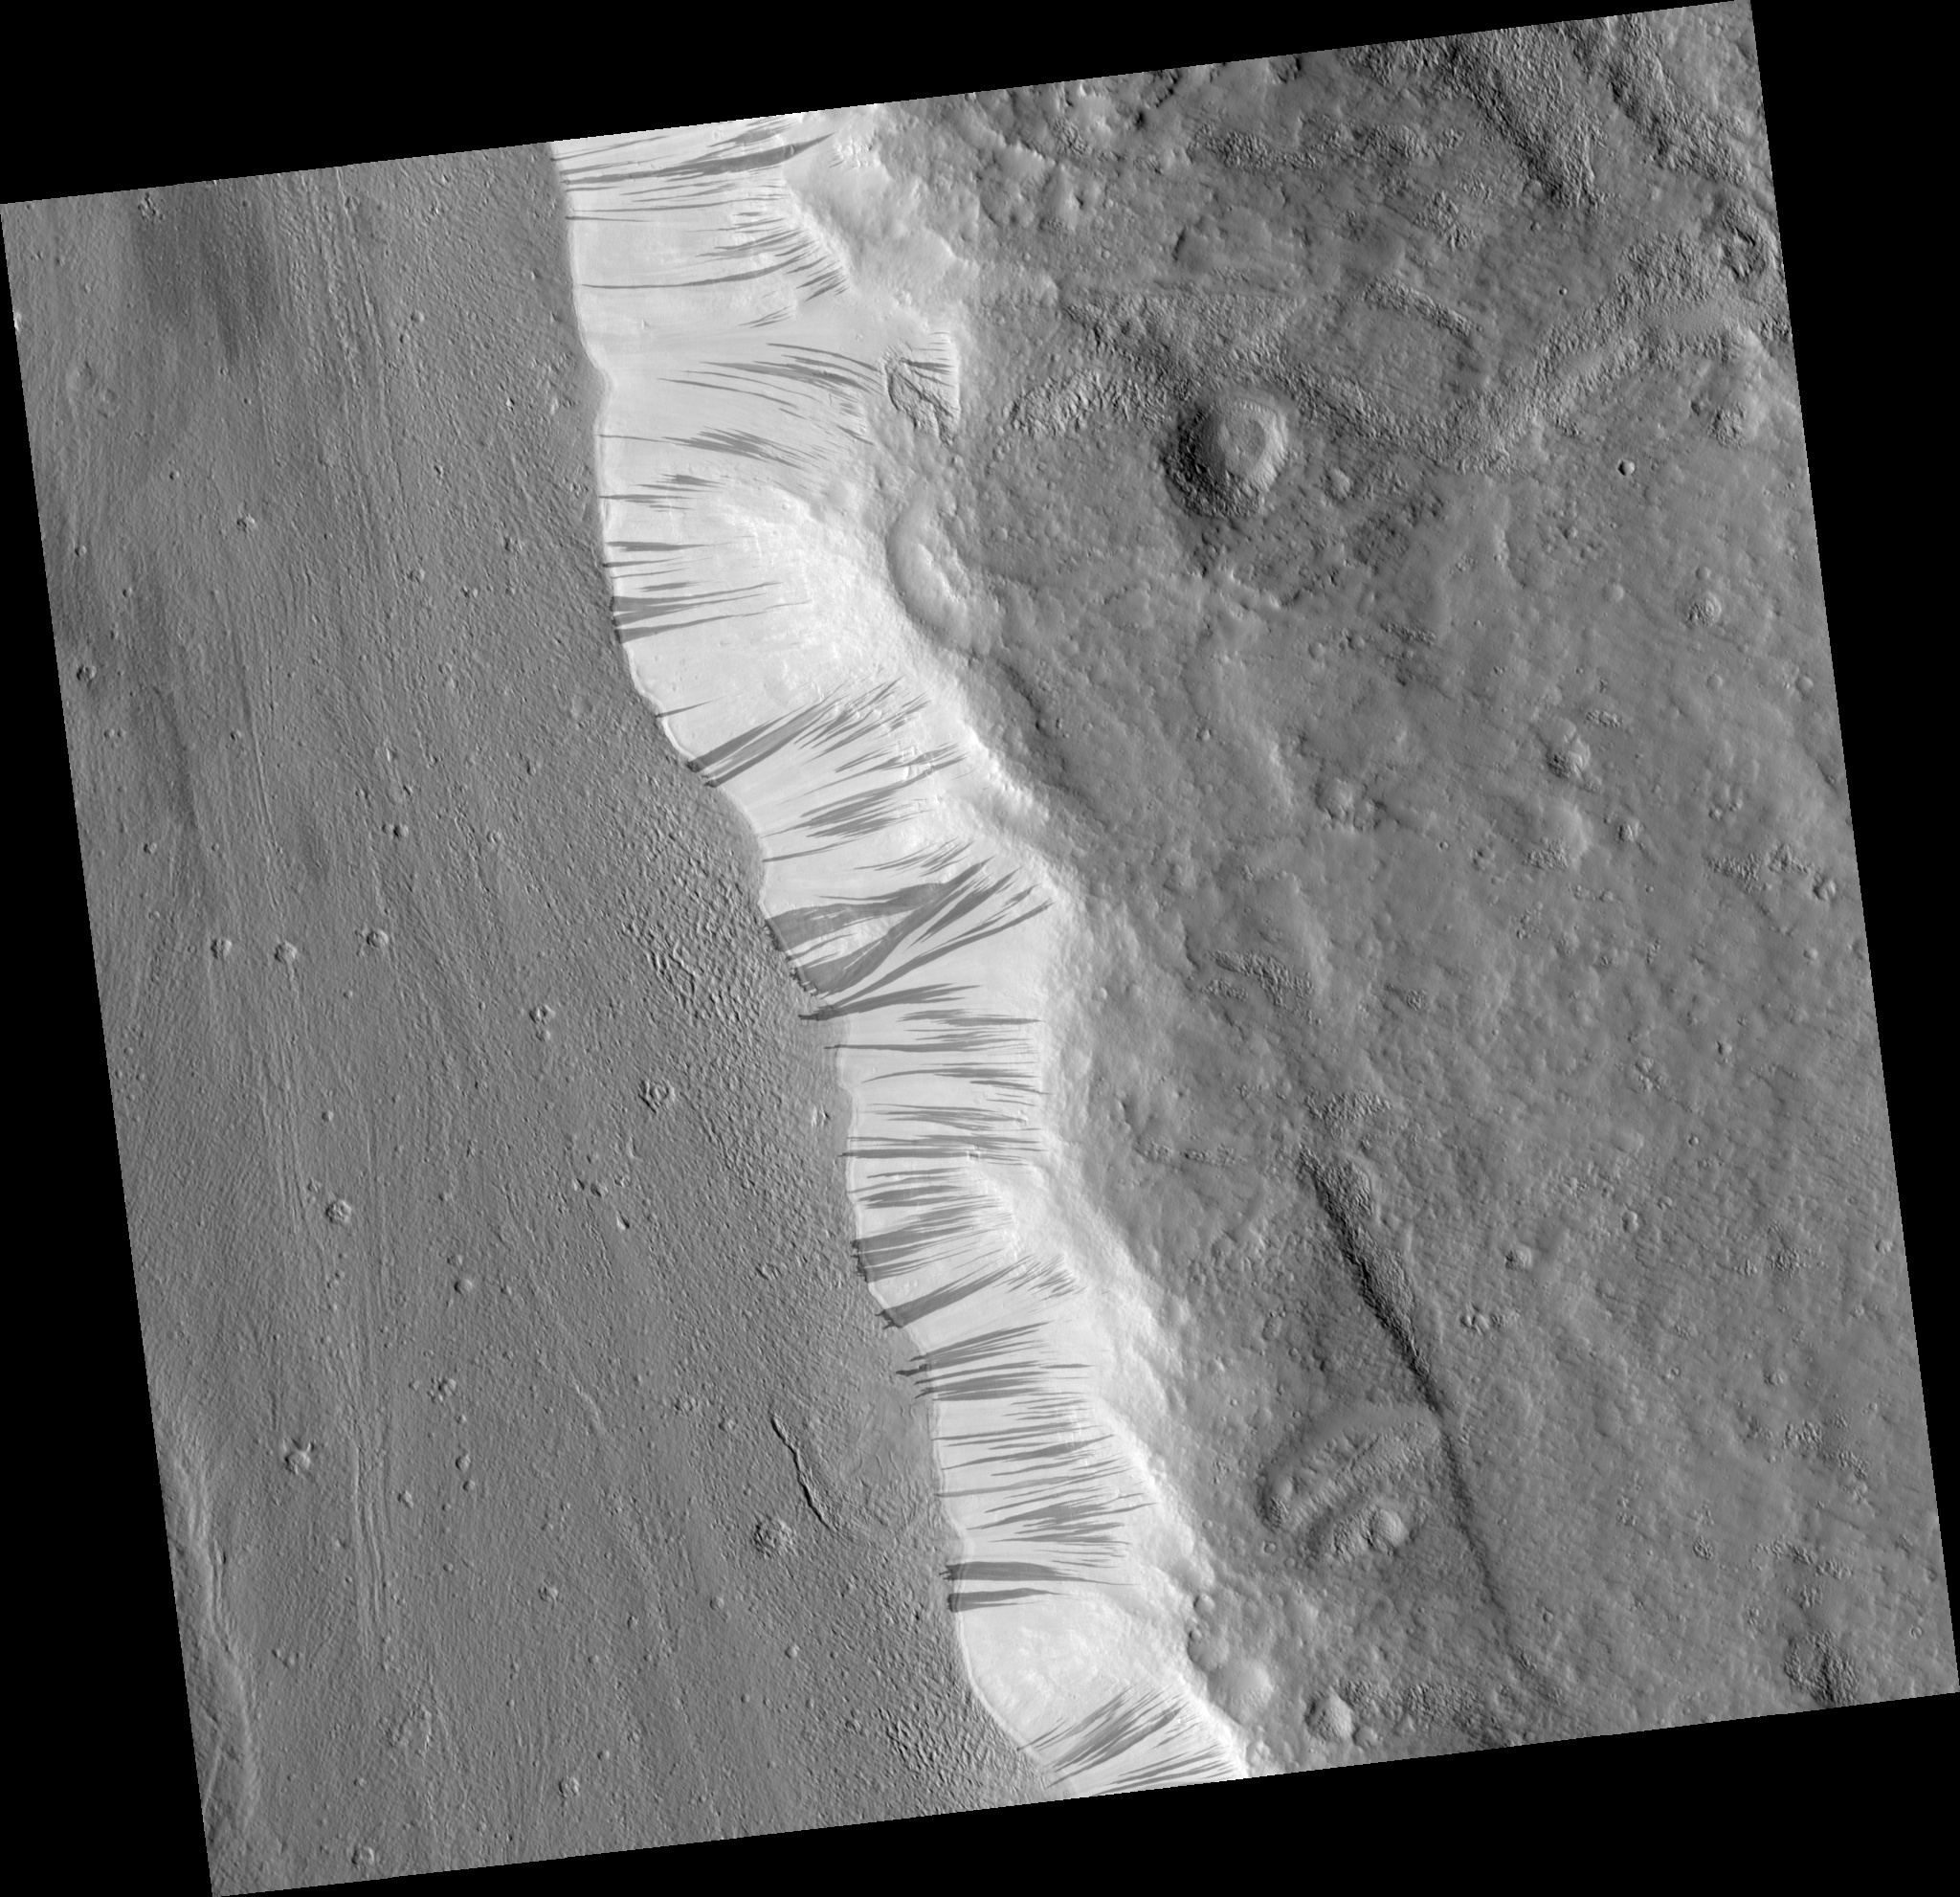

Slope Streaks in Acheron Fossae

This HiRISE Image (PSP_001656_2175) shows a portion of the wall (light-toned material) and floor of a trough in the Acheron Fossae region of Mars.

Many dark and light-toned slope streaks can be seen on the wall of the trough surrounded by dunes. Slope streak formation is among the few known processes currently active on Mars. While the mechanism of formation and triggering is debated, they are most commonly believed to form by downslope movement of extremely dry sand or very fine-grained dust in an almost fluidlike manner (analogous to a terrestrial snow avalanche) exposing darker underlying material.

Some of the slope streaks show evidence that downslope movement is being diverted around obstacles, such as large boulders, and a few appear to originate at boulders or clumps of rocky material. These slope streaks, as well as others on the planet, do not have deposits of displaced material at their downslope ends. The darkest slope streaks are youngest and can be seen to cross cut and lie on top of the older and lighter-toned streaks. The lighter-toned streaks are believed to be dark streaks that are lightening with time as new dust is deposited on their surface.

Observation Geometry
Acquisition date: 12 December 2006
Local Mars time: 3:25 PM
Degrees latitude (centered): 37.3 °
Degrees longitude (East): 229.1 °
Range to target site: 290.4 km (181.5 miles)
Original image scale range: 58.1 cm/pixel(with 2 x 2 binning) so objects ~174 cm across are resolved
Map-projected scale: 50 cm/pixel and north is up
Map-projection: EQUIRECTANGULAR
Emission angle: 0.9 °
Phase angle: 51.8 °
Solar incidence angle: 51 °, with the Sun about 39 ° above the horizon
Solar longitude: 144.7 °, Northern Summer

NASA’s Jet Propulsion Laboratory, a division of the California Institute of Technology in Pasadena, manages the Mars Reconnaissance Orbiter for NASA’s Science Mission Directorate, Washington. Lockheed Martin Space Systems, Denver, is the prime contractor for the project and built the spacecraft. The High Resolution Imaging Science Experiment is operated by the University of Arizona, Tucson, and the instrument was built by Ball Aerospace and Technology Corp., Boulder, Colo.

Credit: NASA/JPL/Univ. of Arizona